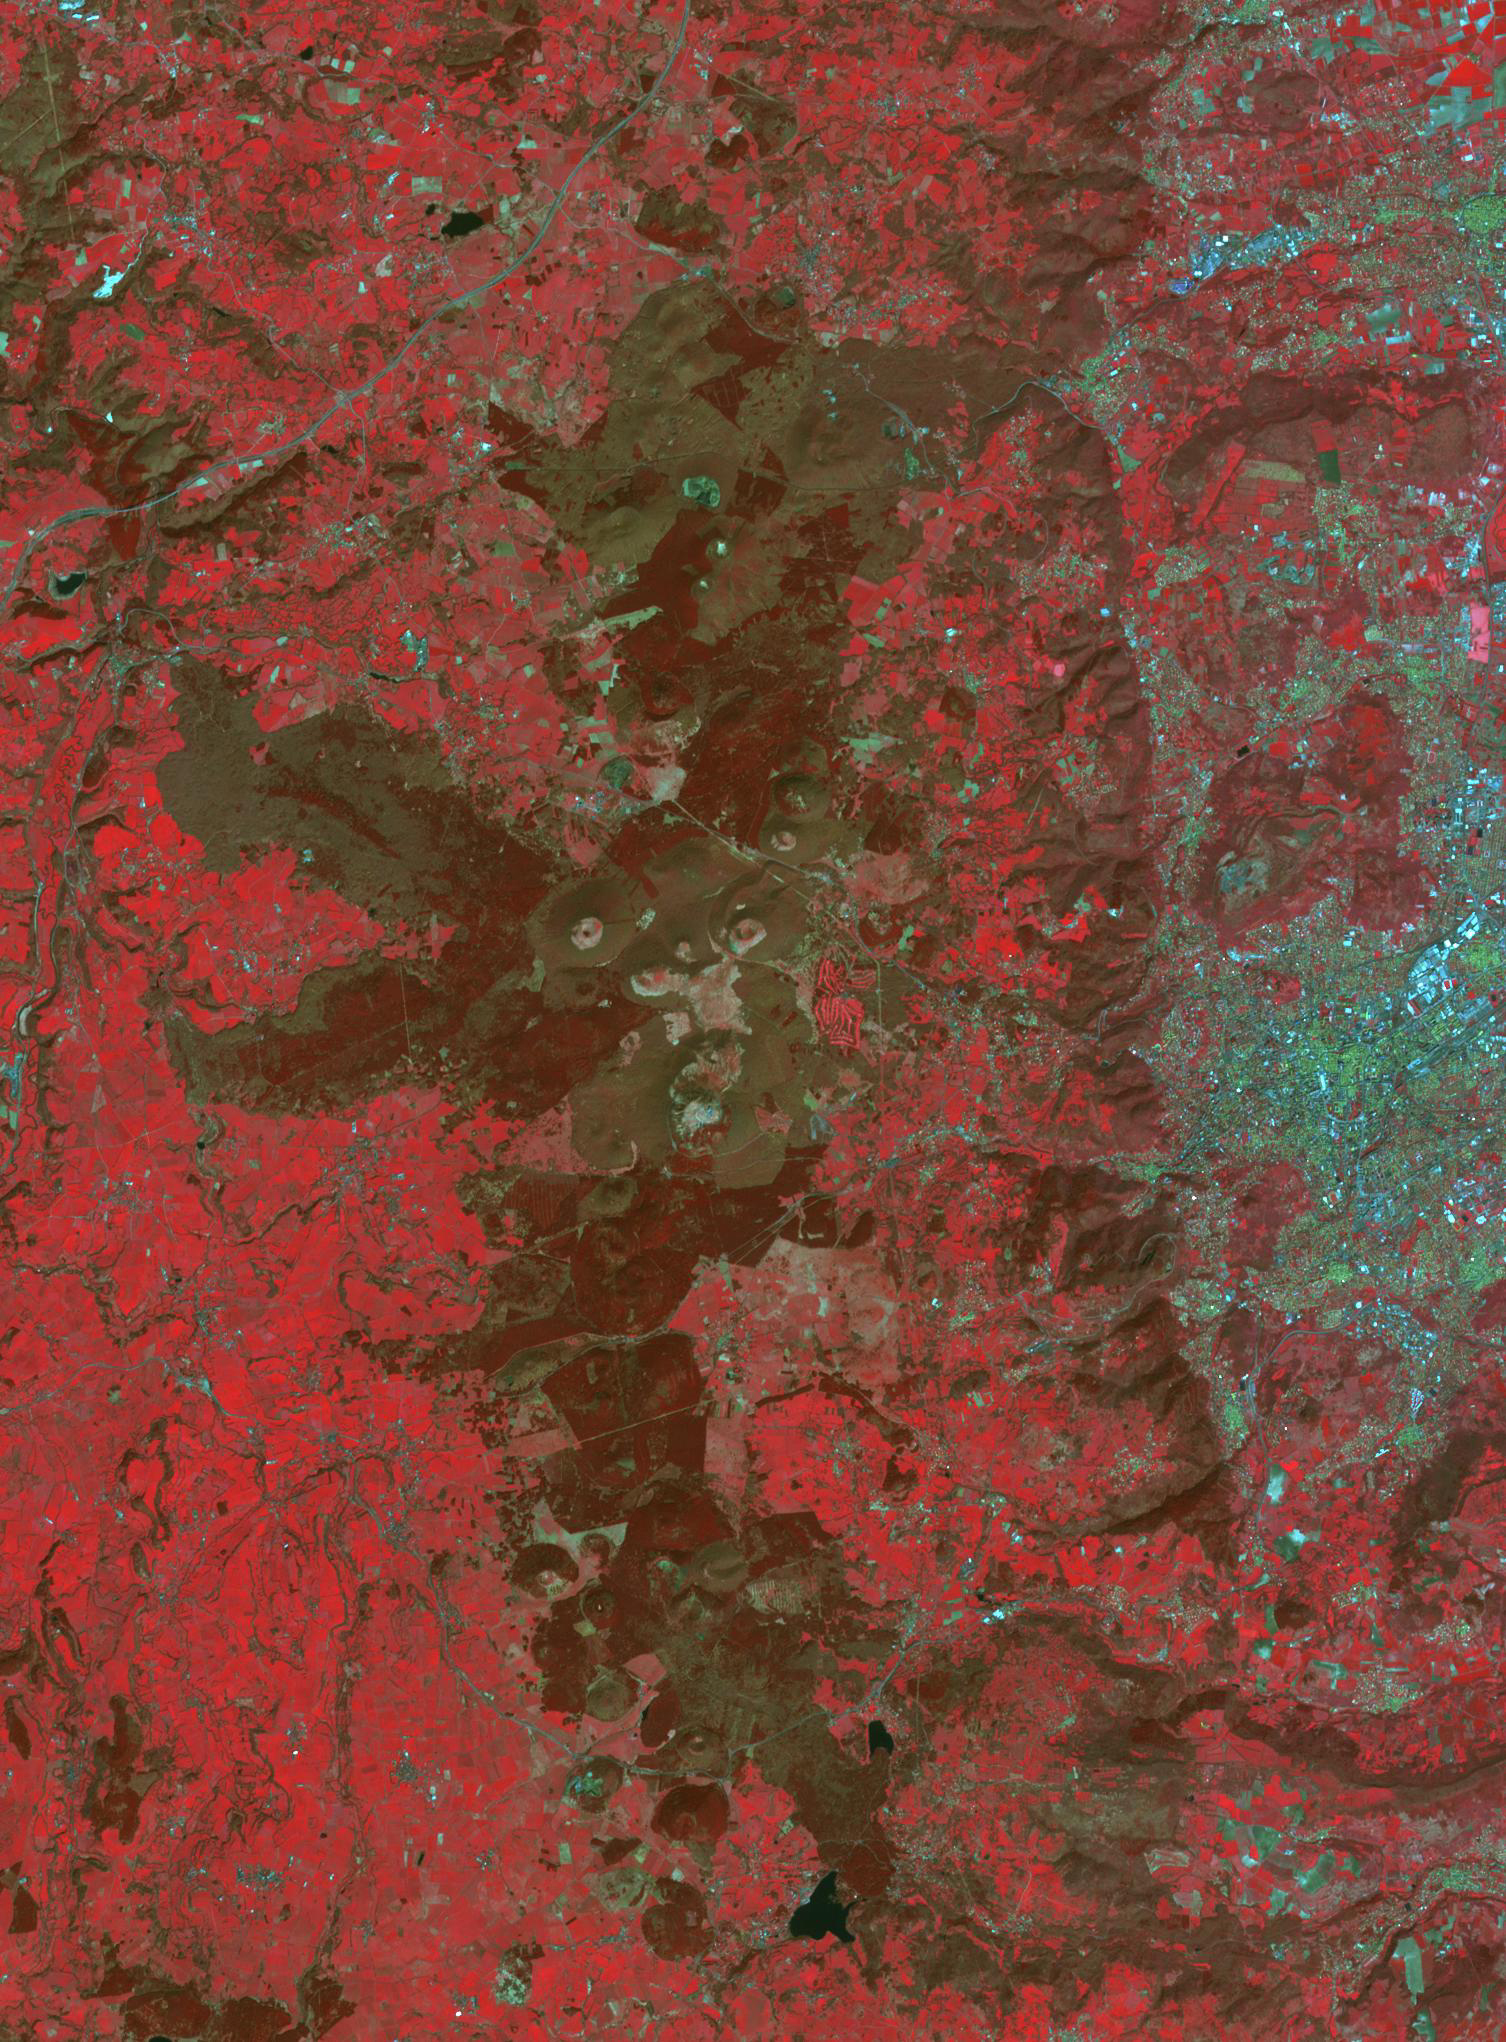

Chaine des Puys, France

The Chaine des Puys, about 40 kilometers long, is a chain of 48 cinder cones, 8 lava domes and 15 maars (explosion craters) in central France, west of Clermont-Ferrand. The chaine is located on the Limagne Fault, related to formation of the Alps. The most recent eruption is thought to be 4040 BCE. The image was acquired April 21, 2015, covers an area of 22.5 by 30.6 km, and is located at 45.8 degrees north, 3 degrees east.

With its 14 spectral bands from the visible to the thermal infrared wavelength region and its high spatial resolution of about 50 to 300 feet (15 to 90 meters), ASTER images Earth to map and monitor the changing surface of our planet. ASTER is one of five Earth-observing instruments launched Dec. 18, 1999, on Terra. The instrument was built by Japan’s Ministry of Economy, Trade and Industry. A joint U.S./Japan science team is responsible for validation and calibration of the instrument and data products.

The broad spectral coverage and high spectral resolution of ASTER provides scientists in numerous disciplines with critical information for surface mapping and monitoring of dynamic conditions and temporal change. Example applications are monitoring glacial advances and retreats; monitoring potentially active volcanoes; identifying crop stress; determining cloud morphology and physical properties; wetlands evaluation; thermal pollution monitoring; coral reef degradation; surface temperature mapping of soils and geology; and measuring surface heat balance.

The U.S. science team is located at NASA’s Jet Propulsion Laboratory in Pasadena, Calif. The Terra mission is part of NASA’s Science Mission Directorate, Washington.

Credit: NASA/METI/AIST/Japan Space Systems, and U.S./Japan ASTER Science Team